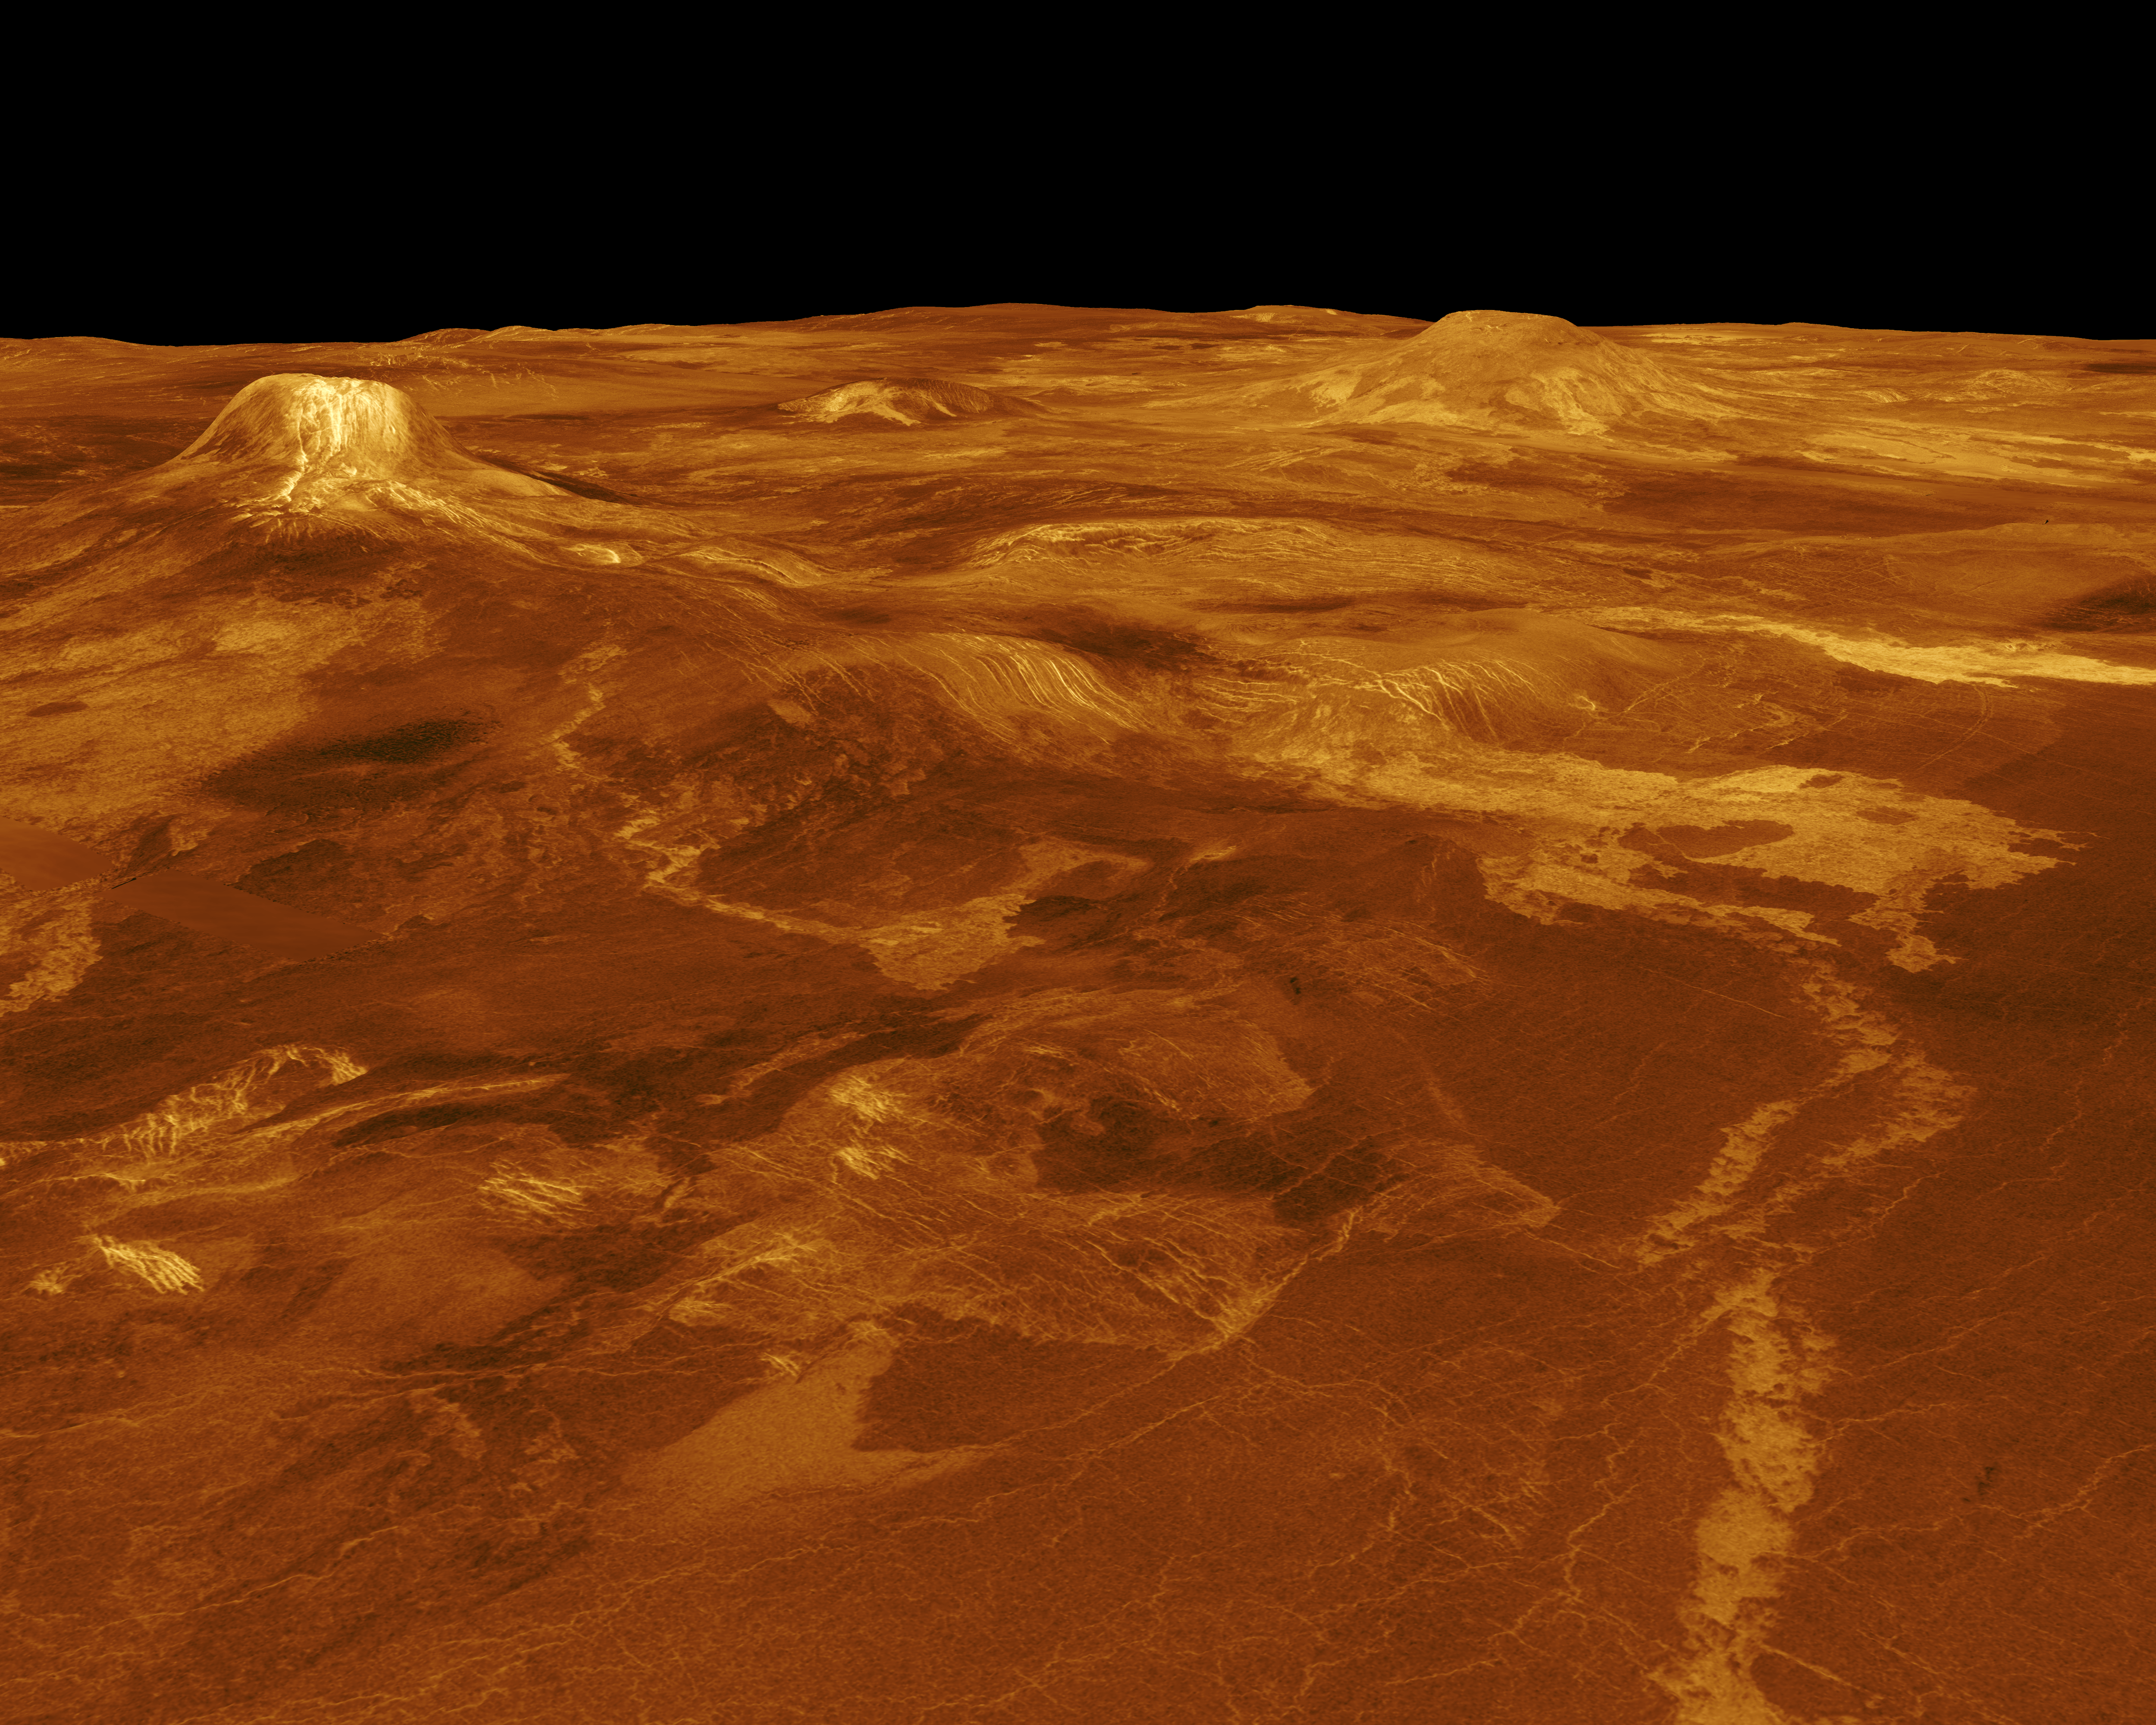

Venus – 3-D Perspective View of Estla Regio

A portion of western Eistla Regio is displayed in this three-dimensional perspective view of the surface of Venus. The viewpoint is located 1,100 kilometers (682 miles) northeast of Gula Mons at an elevation of 7.5 kilometers (4.6 miles). Lava flows extend for hundreds of kilometers across the fractured plains shown in the foreground to the base of Gula Mons. The viewpoint is to the southwest with Gula Mons appearing at the left just below the horizon. Gula Mons, a 3 kilometers (1.8 miles) high volcano, is located at approximately 22 degrees north latitude, 359 degrees east longitude. Sif Mons, a volcano with a diameter of 300 kilometers (180 miles) and a height of 2 kilometers (1.2 miles), appears to the right of Gula Mons. The distance between Sif Mons and Gula Mons is approximately 730 kilometers (453 miles). Magellan synthetic aperture radar data is combined with radar altimetry to develop a three-dimensional map of the surface. Ray tracing (rays as if from a light source are cast in a computer to intersect the surface) simulate a perspective view. Simulated color and a digital elevation map developed by Randy Kirk of the U.S. Geological Survey, are used to enhance small scale structure. The simulated hues are based on color images recorded by the Soviet Venera 13 and 14 spacecraft. The image was produced at the JPL Multimission Image Processing Laboratory by Eric De Jong, Jeff Hall and Myche McAuley, and is a single frame from a video released at a March 5, 1991, JPL news conference.

Credit: NASA/JPL